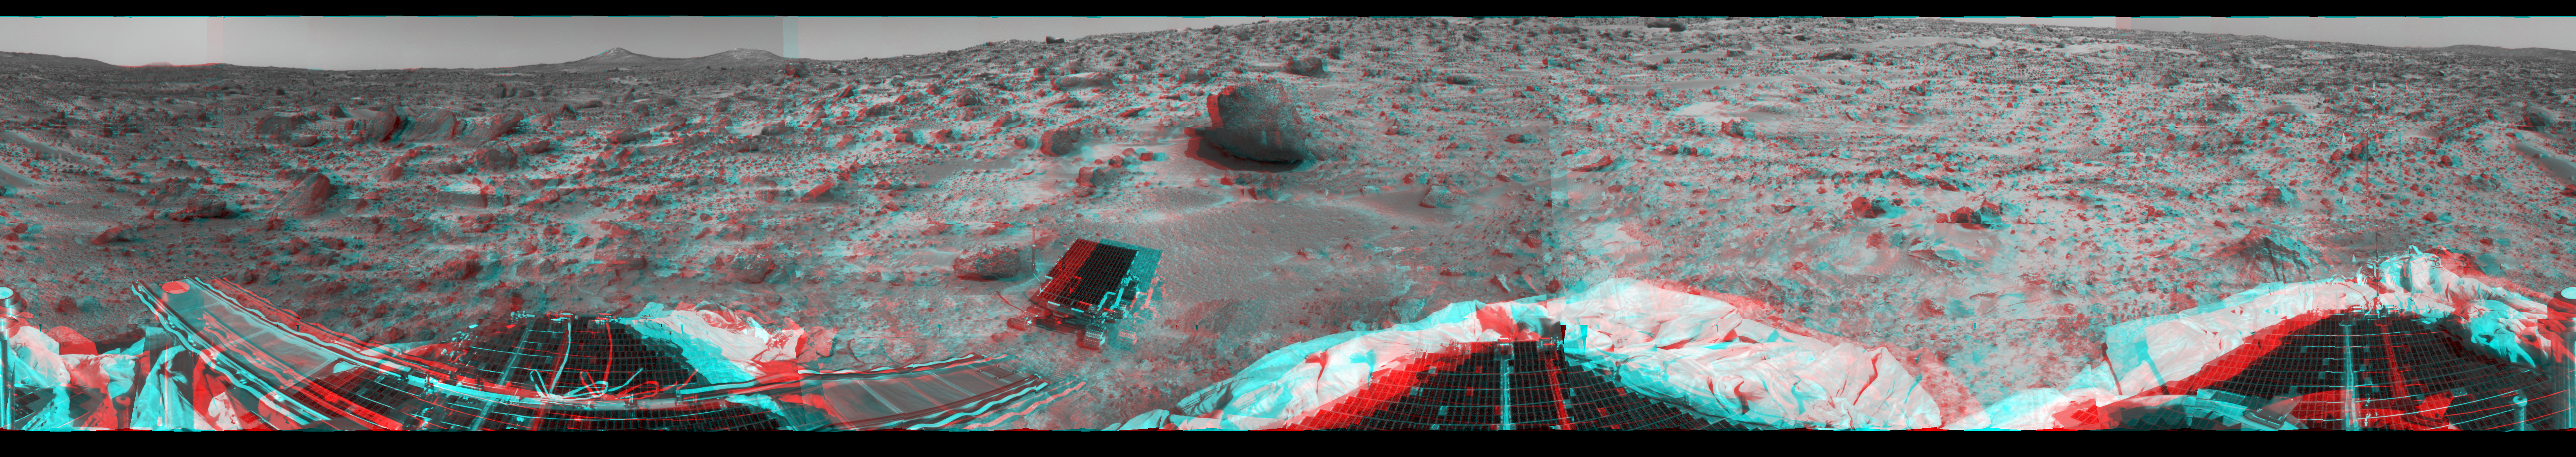

360-degree Panorama in 3-D

This 360-degree panorama was taken in stereo by the deployed Imager for Mars Pathfinder (IMP) on Sol 3. 3D glasses (red left lens, blue right lens) are necessary to help identify surface detail. All three petals, the perimeter of the deflated airbags, deployed rover Sojourner, forward and backward ramps and prominent surface features are visible, including the double “Twin Peaks” at the horizon. Sojourner would later investigate the rock “Barnacle Bill” just to its left in this image, and the larger rock “Yogi” at its forward right.

The IMP is a stereo imaging system with color capability provided by 24 selectable filters — twelve filters per “eye.” It stands 1.8 meters above the Martian surface, and has a resolution of two millimeters at a range of two meters. Stereoscopic imaging brings exceptional clarity and depth to many of the features in this image, particularly the ridge beyond the far left petal and the large rock Yogi. The curvature and misalignment of several section are due to image parallax.

Mars Pathfinder is the second in NASA’s Discovery program of low-cost spacecraft with highly focused science goals. The Jet Propulsion Laboratory, Pasadena, CA, developed and manages the Mars Pathfinder mission for NASA’s Office of Space Science, Washington, D.C. JPL is a division of the California Institute of Technology (Caltech). The Imager for Mars Pathfinder (IMP) was developed by the University of Arizona Lunar and Planetary Laboratory under contract to JPL. Peter Smith is the Principal Investigator.

Click below to see the left and right views individually.

Left
Right
Photojournal note: Sojourner spent 83 days of a planned seven-day mission exploring the Martian terrain, acquiring images, and taking chemical, atmospheric and other measurements. The final data transmission received from Pathfinder was at 10:23 UTC on September 27, 1997. Although mission managers tried to restore full communications during the following five months, the successful mission was terminated on March 10, 1998.

Credit: NASA/JPL